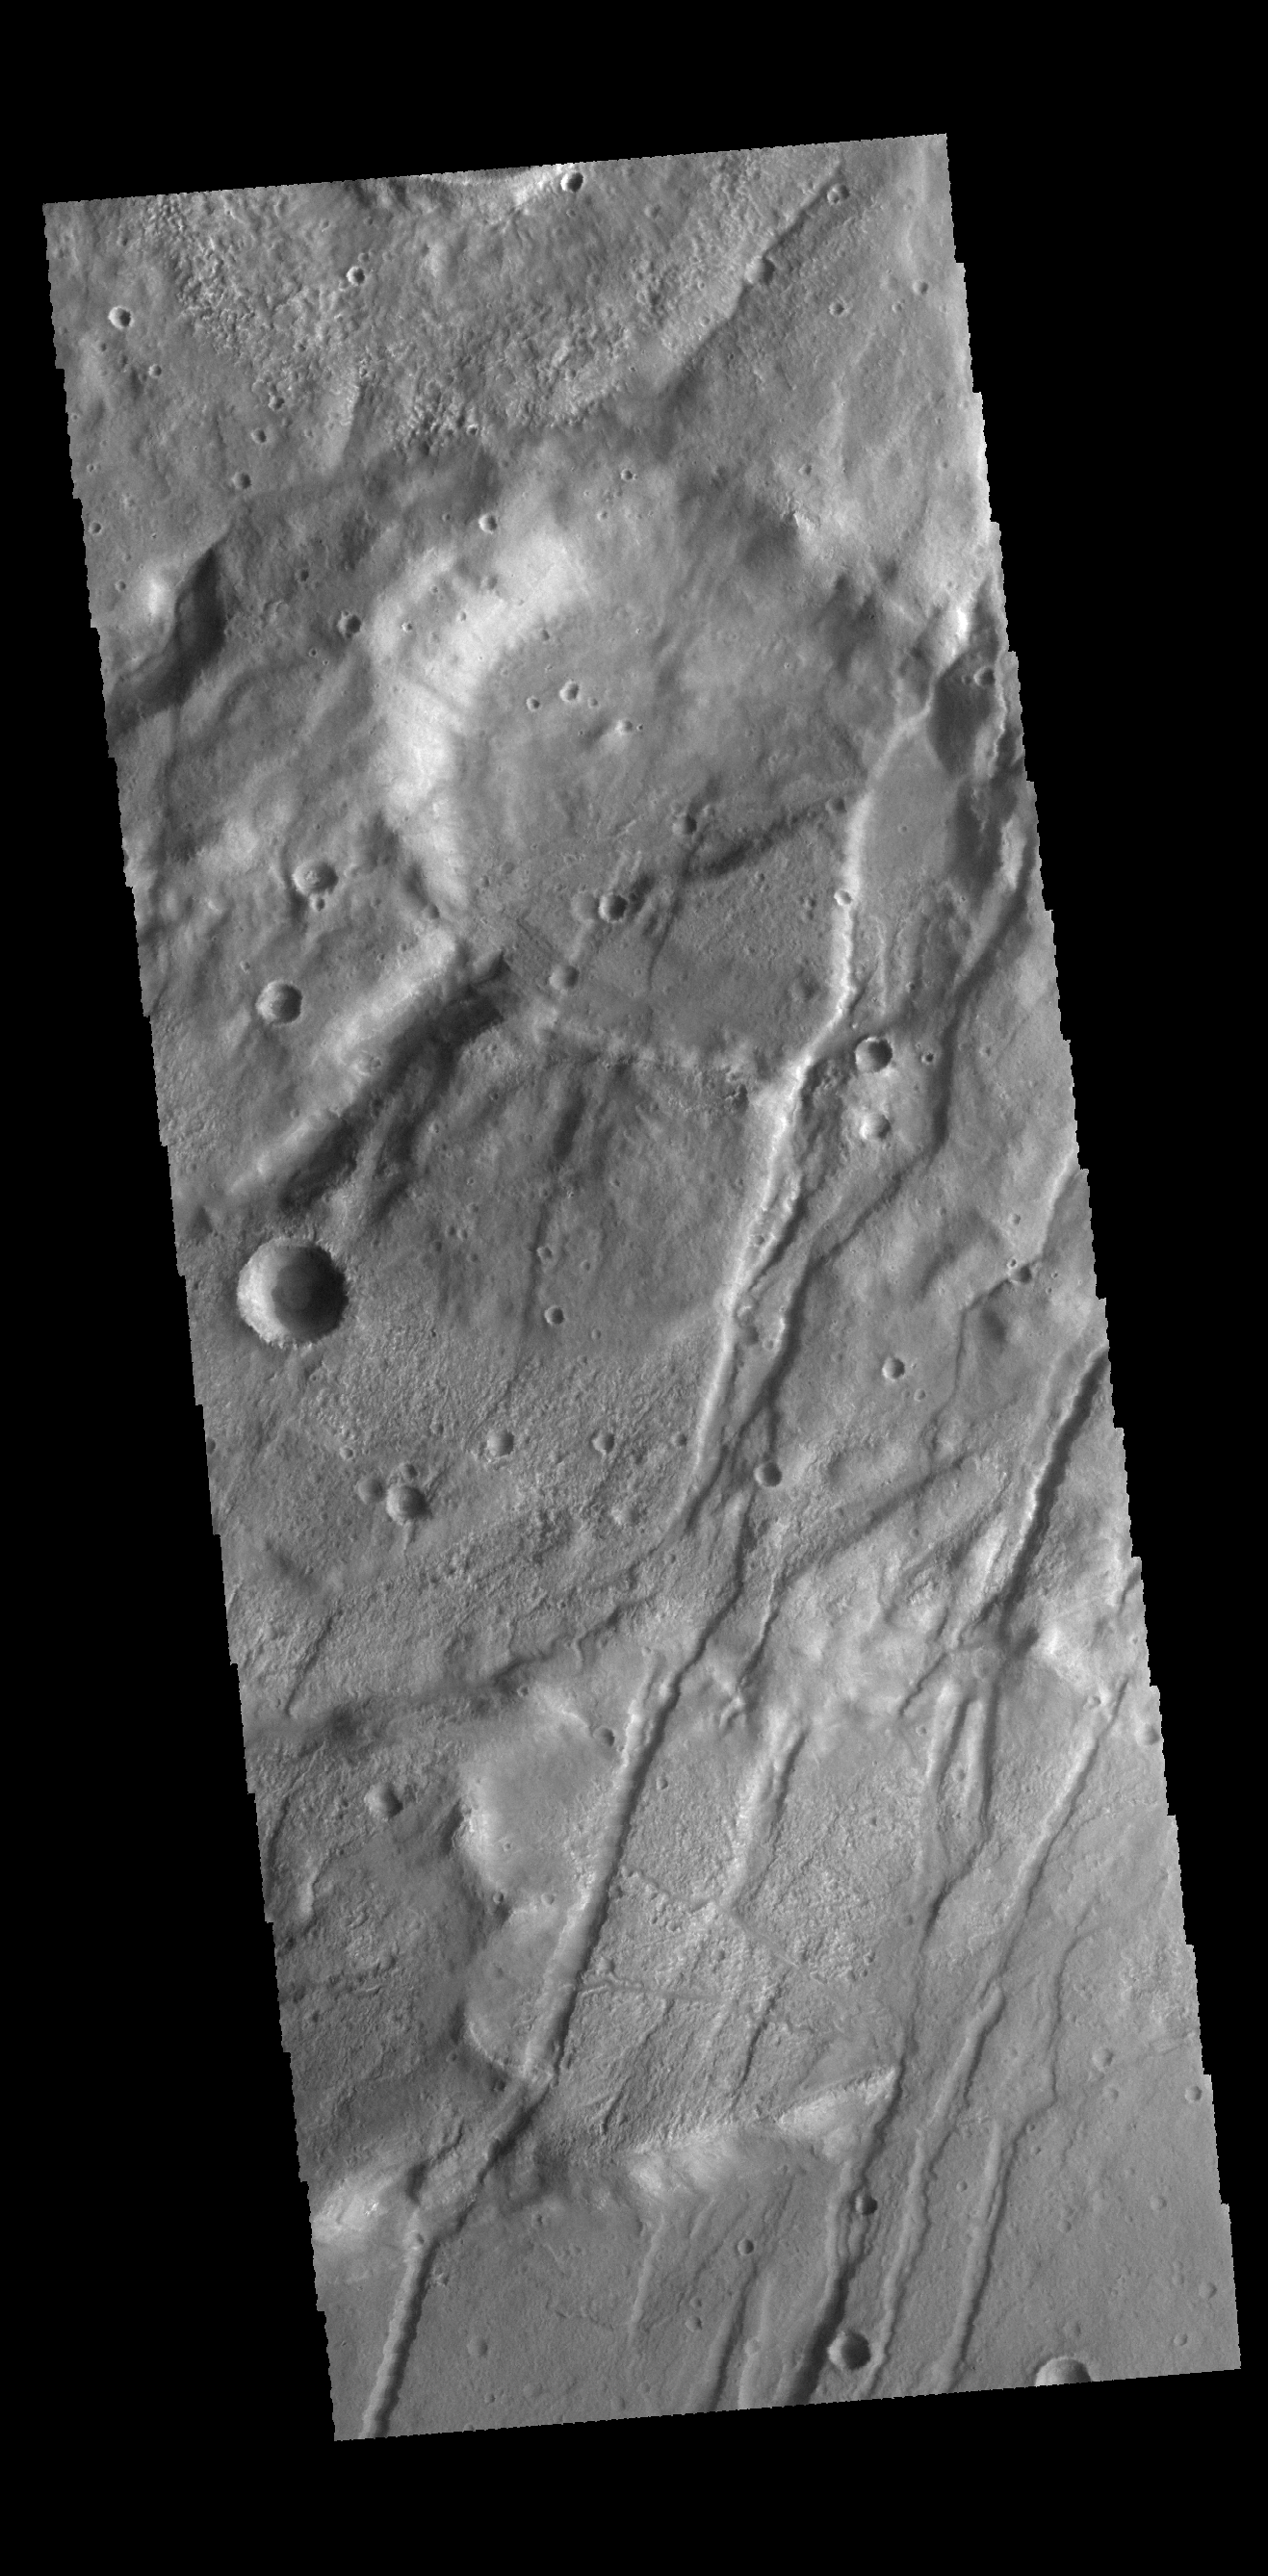

Claritas Fossae

The linear graben in this VIS image are all part of Claritas Fossae.

Credit: NASA/JPL-Caltech/ASU